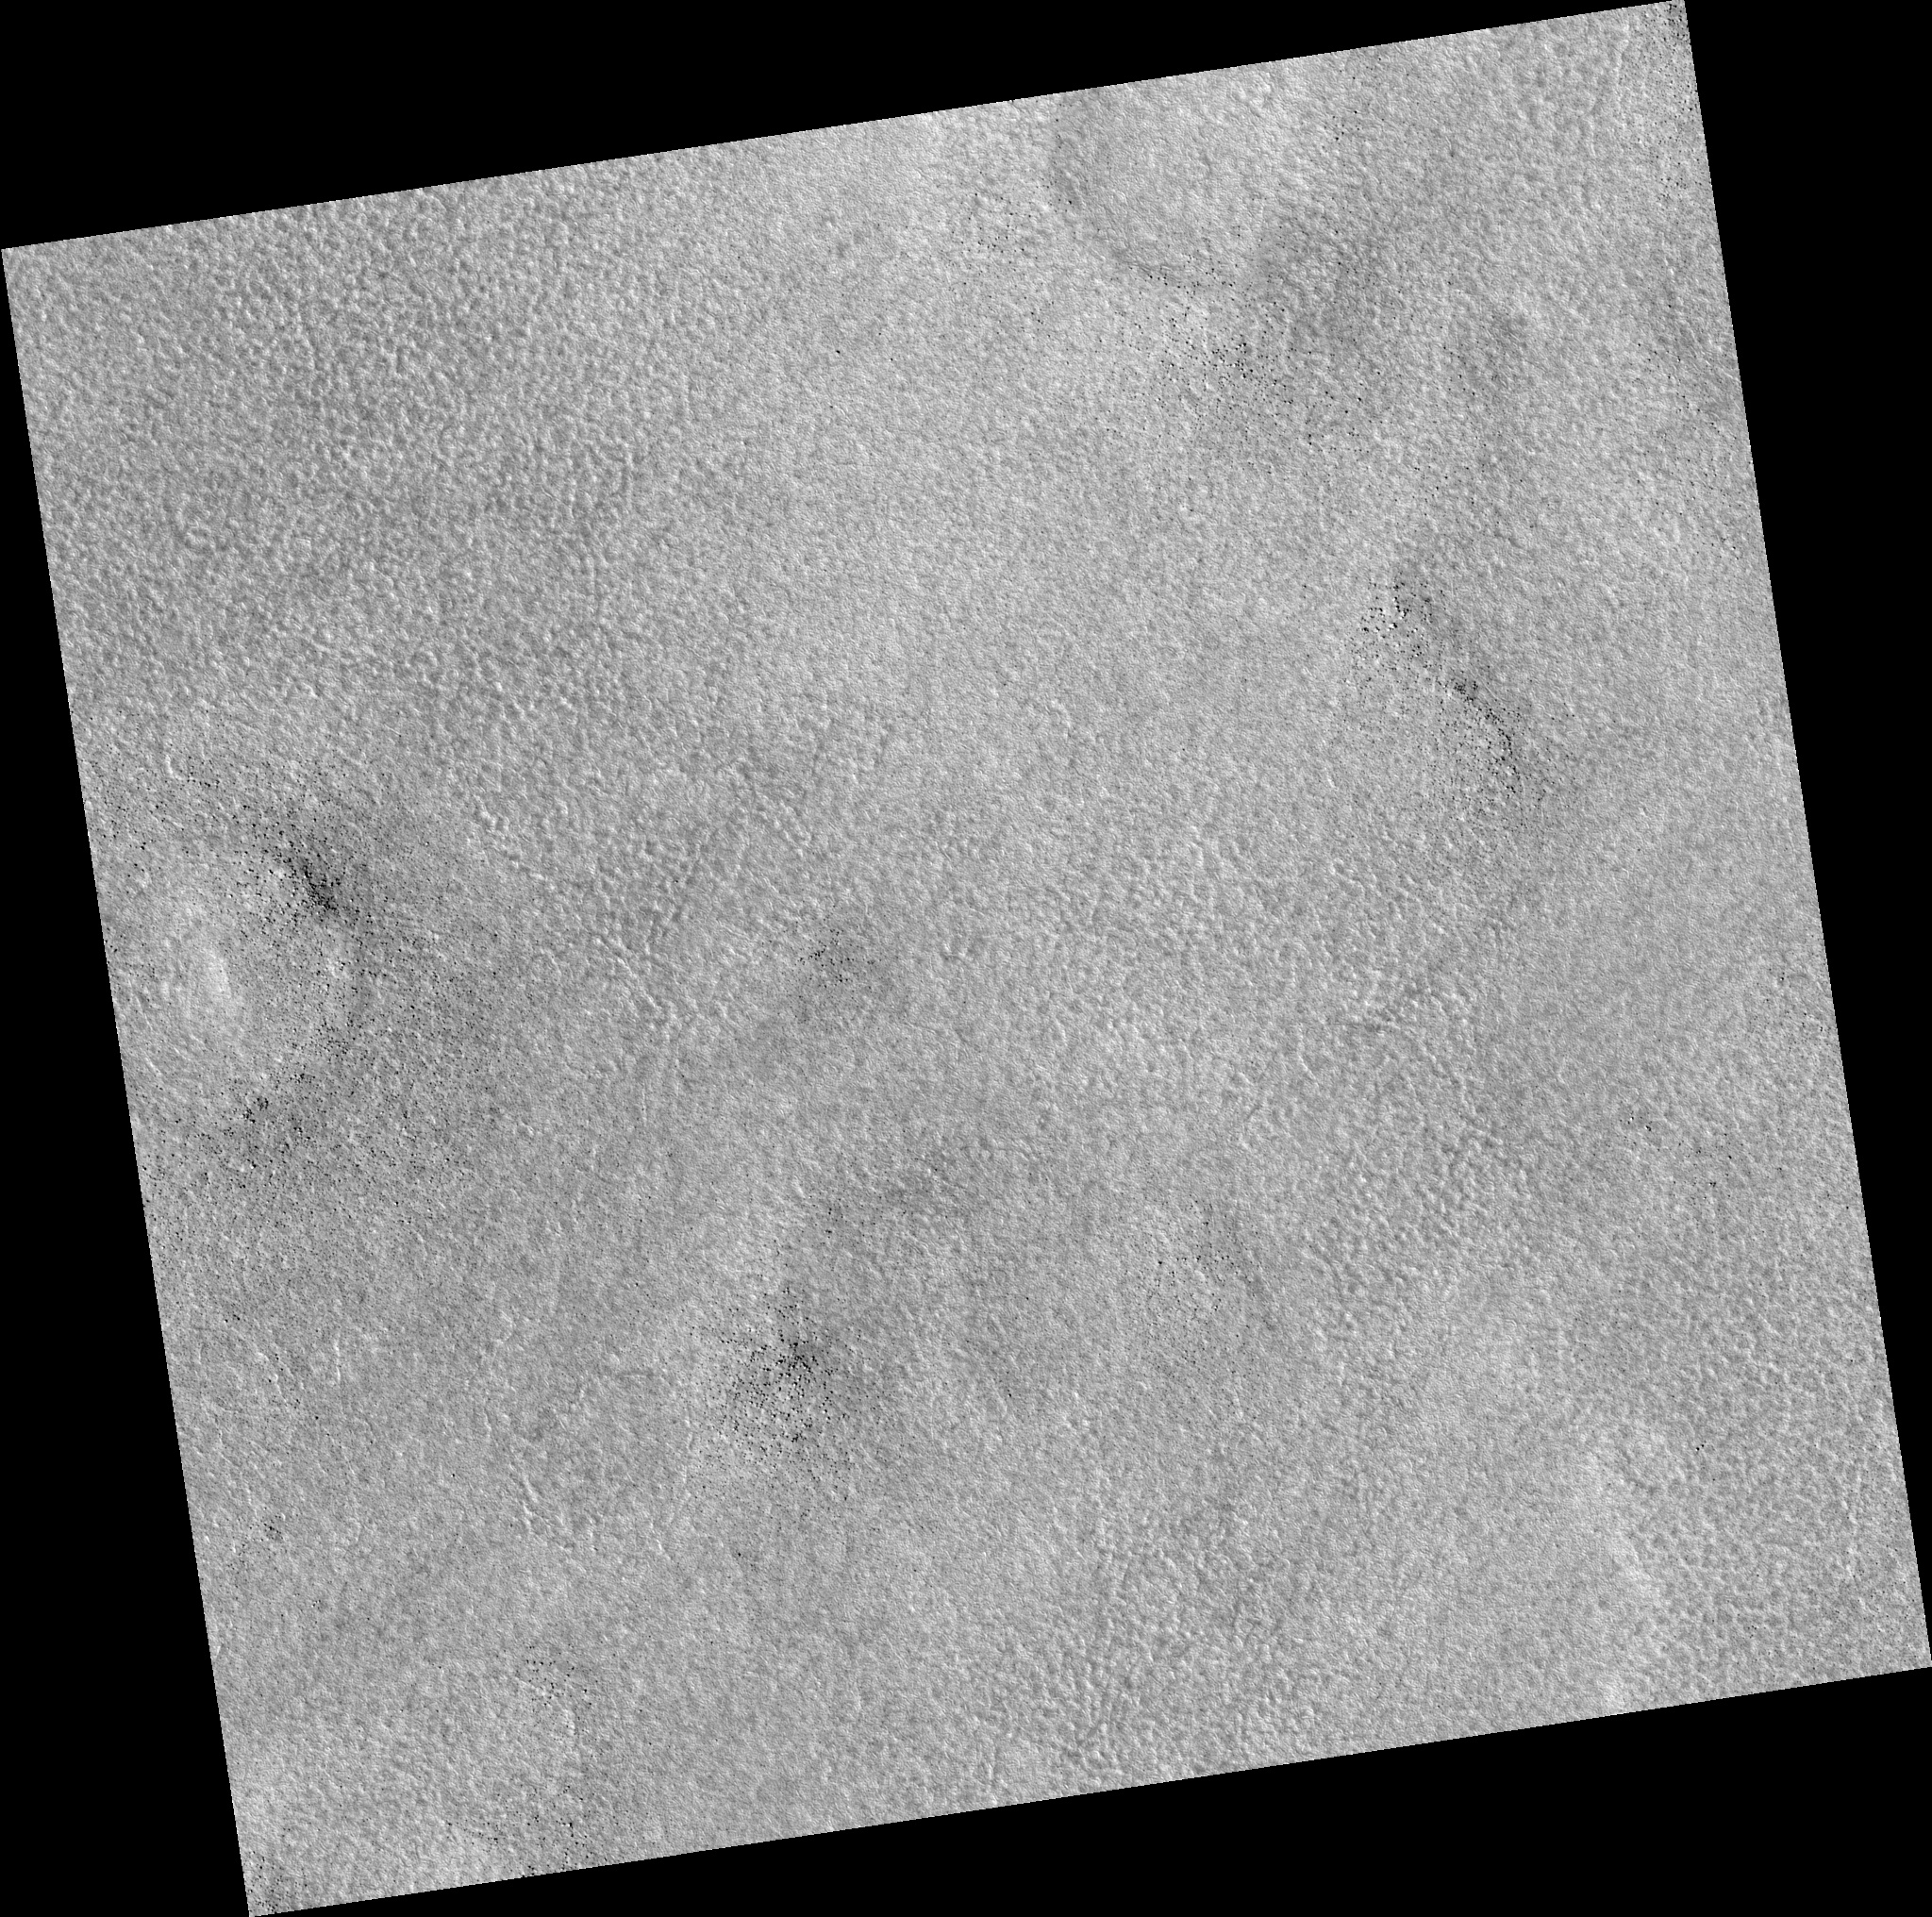

Northern Plains

Image PSP_001341_2485 was taken by the High Resolution Imaging Science Experiment (HiRISE) camera onboard the Mars Reconnaissance Orbiter spacecraft on November 8, 2006. The complete image is centered at 68.4 degrees latitude, 175.4 degrees East longitude. The range to the target site was 314.1 km (196.3 miles). At this distance the image scale is 31.4 cm/pixel (with 1 x 1 binning) so objects ~94 cm across are resolved. The image shown here has been map-projected to 25 cm/pixel. The image was taken at a local Mars time of 3:04 PM and the scene is illuminated from the west with a solar incidence angle of 58 degrees, thus the sun was about 32 degrees above the horizon. At a solar longitude of 132.6 degrees, the season on Mars is Northern Summer.

NASA’s Jet Propulsion Laboratory, a division of the California Institute of Technology in Pasadena, manages the Mars Reconnaissance Orbiter for NASA’s Science Mission Directorate, Washington. Lockheed Martin Space Systems, Denver, is the prime contractor for the project and built the spacecraft. The High Resolution Imaging Science Experiment is operated by the University of Arizona, Tucson, and the instrument was built by Ball Aerospace and Technology Corp., Boulder, Colo.

Credit: NASA/JPL/Univ. of Arizona